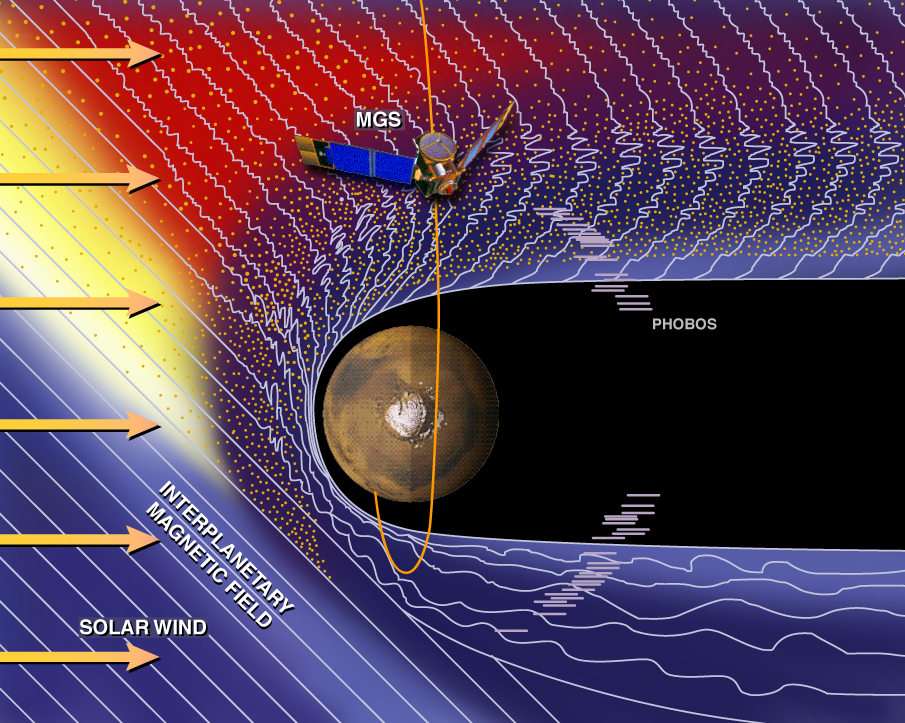

Mars and the Solar Wind

This artist’s rendition depicts the response of the solar wind to the obstacle – the planet Mars – in it’s path. A supersonic “solar wind” consisting of electrically charged particles (ions and electrons) streams off the Sun into space. It is slowed to subsonic speeds in the vicinity of Mars at a parabolic surface called a “bow shock” upstream of the planet. Here, the magnetic field fluctuates wildly and the flow of the solar wind becomes chaotic. Part of the orbital trajectory of the Mars Global Surveyor is indicated, with MGS approaching the planet just prior to over-flight of the pole.

The Jet Propulsion Laboratory’s Mars Surveyor Operations Project operates the Mars Global Surveyor spacecraft with its industrial partner, Lockheed Martin Astronautics, from facilities in Pasadena, CA and Denver, CO. JPL is an operating division of California Institute of Technology (Caltech).

Credit: NASA/JPL/GSFC